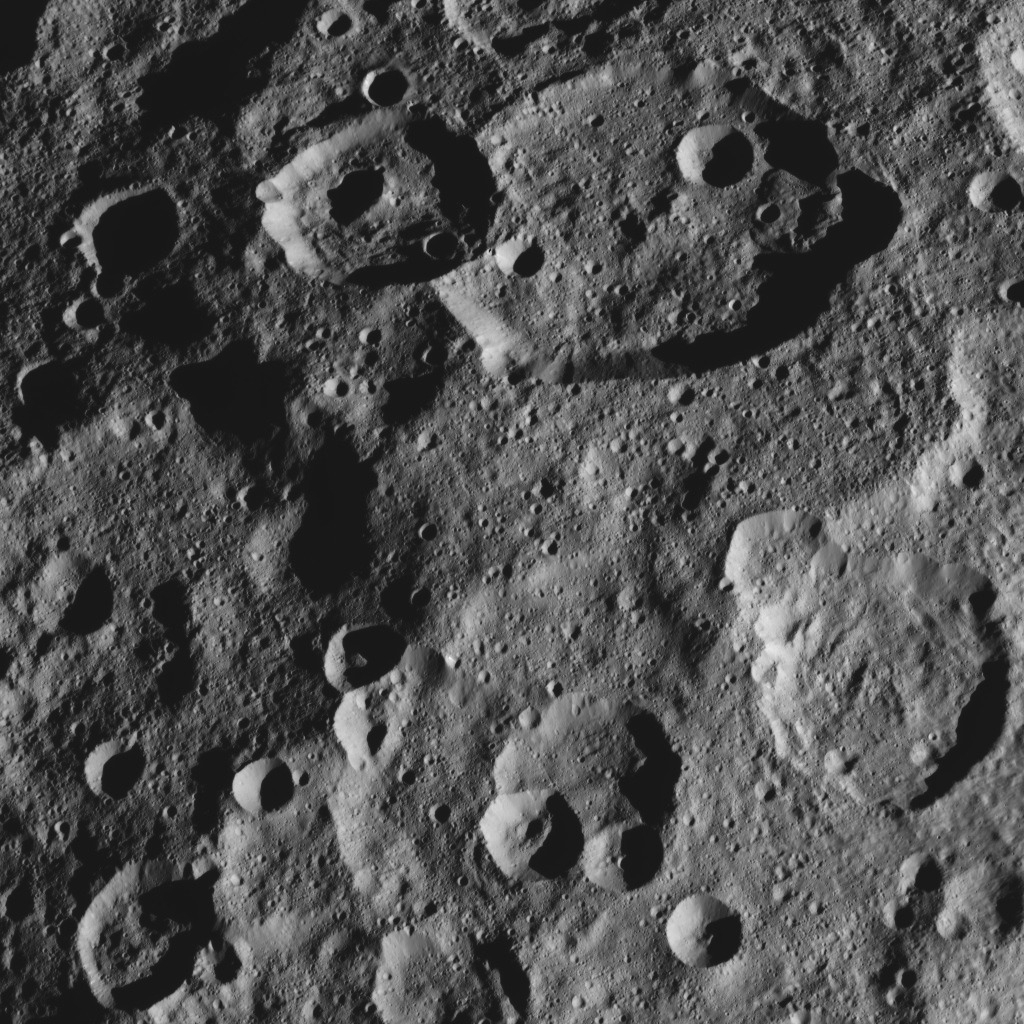

Dawn HAMO Image 33

This image, taken by NASA’s Dawn spacecraft, shows the surface of dwarf planet Ceres from an altitude of 915 miles (1,470 kilometers). The image was taken on September 14, 2015, and has a resolution of 450 feet (140 meters) per pixel.

Dawn’s mission is managed by JPL for NASA’s Science Mission Directorate in Washington. Dawn is a project of the directorate’s Discovery Program, managed by NASA’s Marshall Space Flight Center in Huntsville, Alabama. UCLA is responsible for overall Dawn mission science. Orbital ATK, Inc., in Dulles, Virginia, designed and built the spacecraft. The German Aerospace Center, the Max Planck Institute for Solar System Research, the Italian Space Agency and the Italian National Astrophysical Institute are international partners on the mission team.

Credit: NASA/JPL-Caltech/UCLA/MPS/DLR/IDA